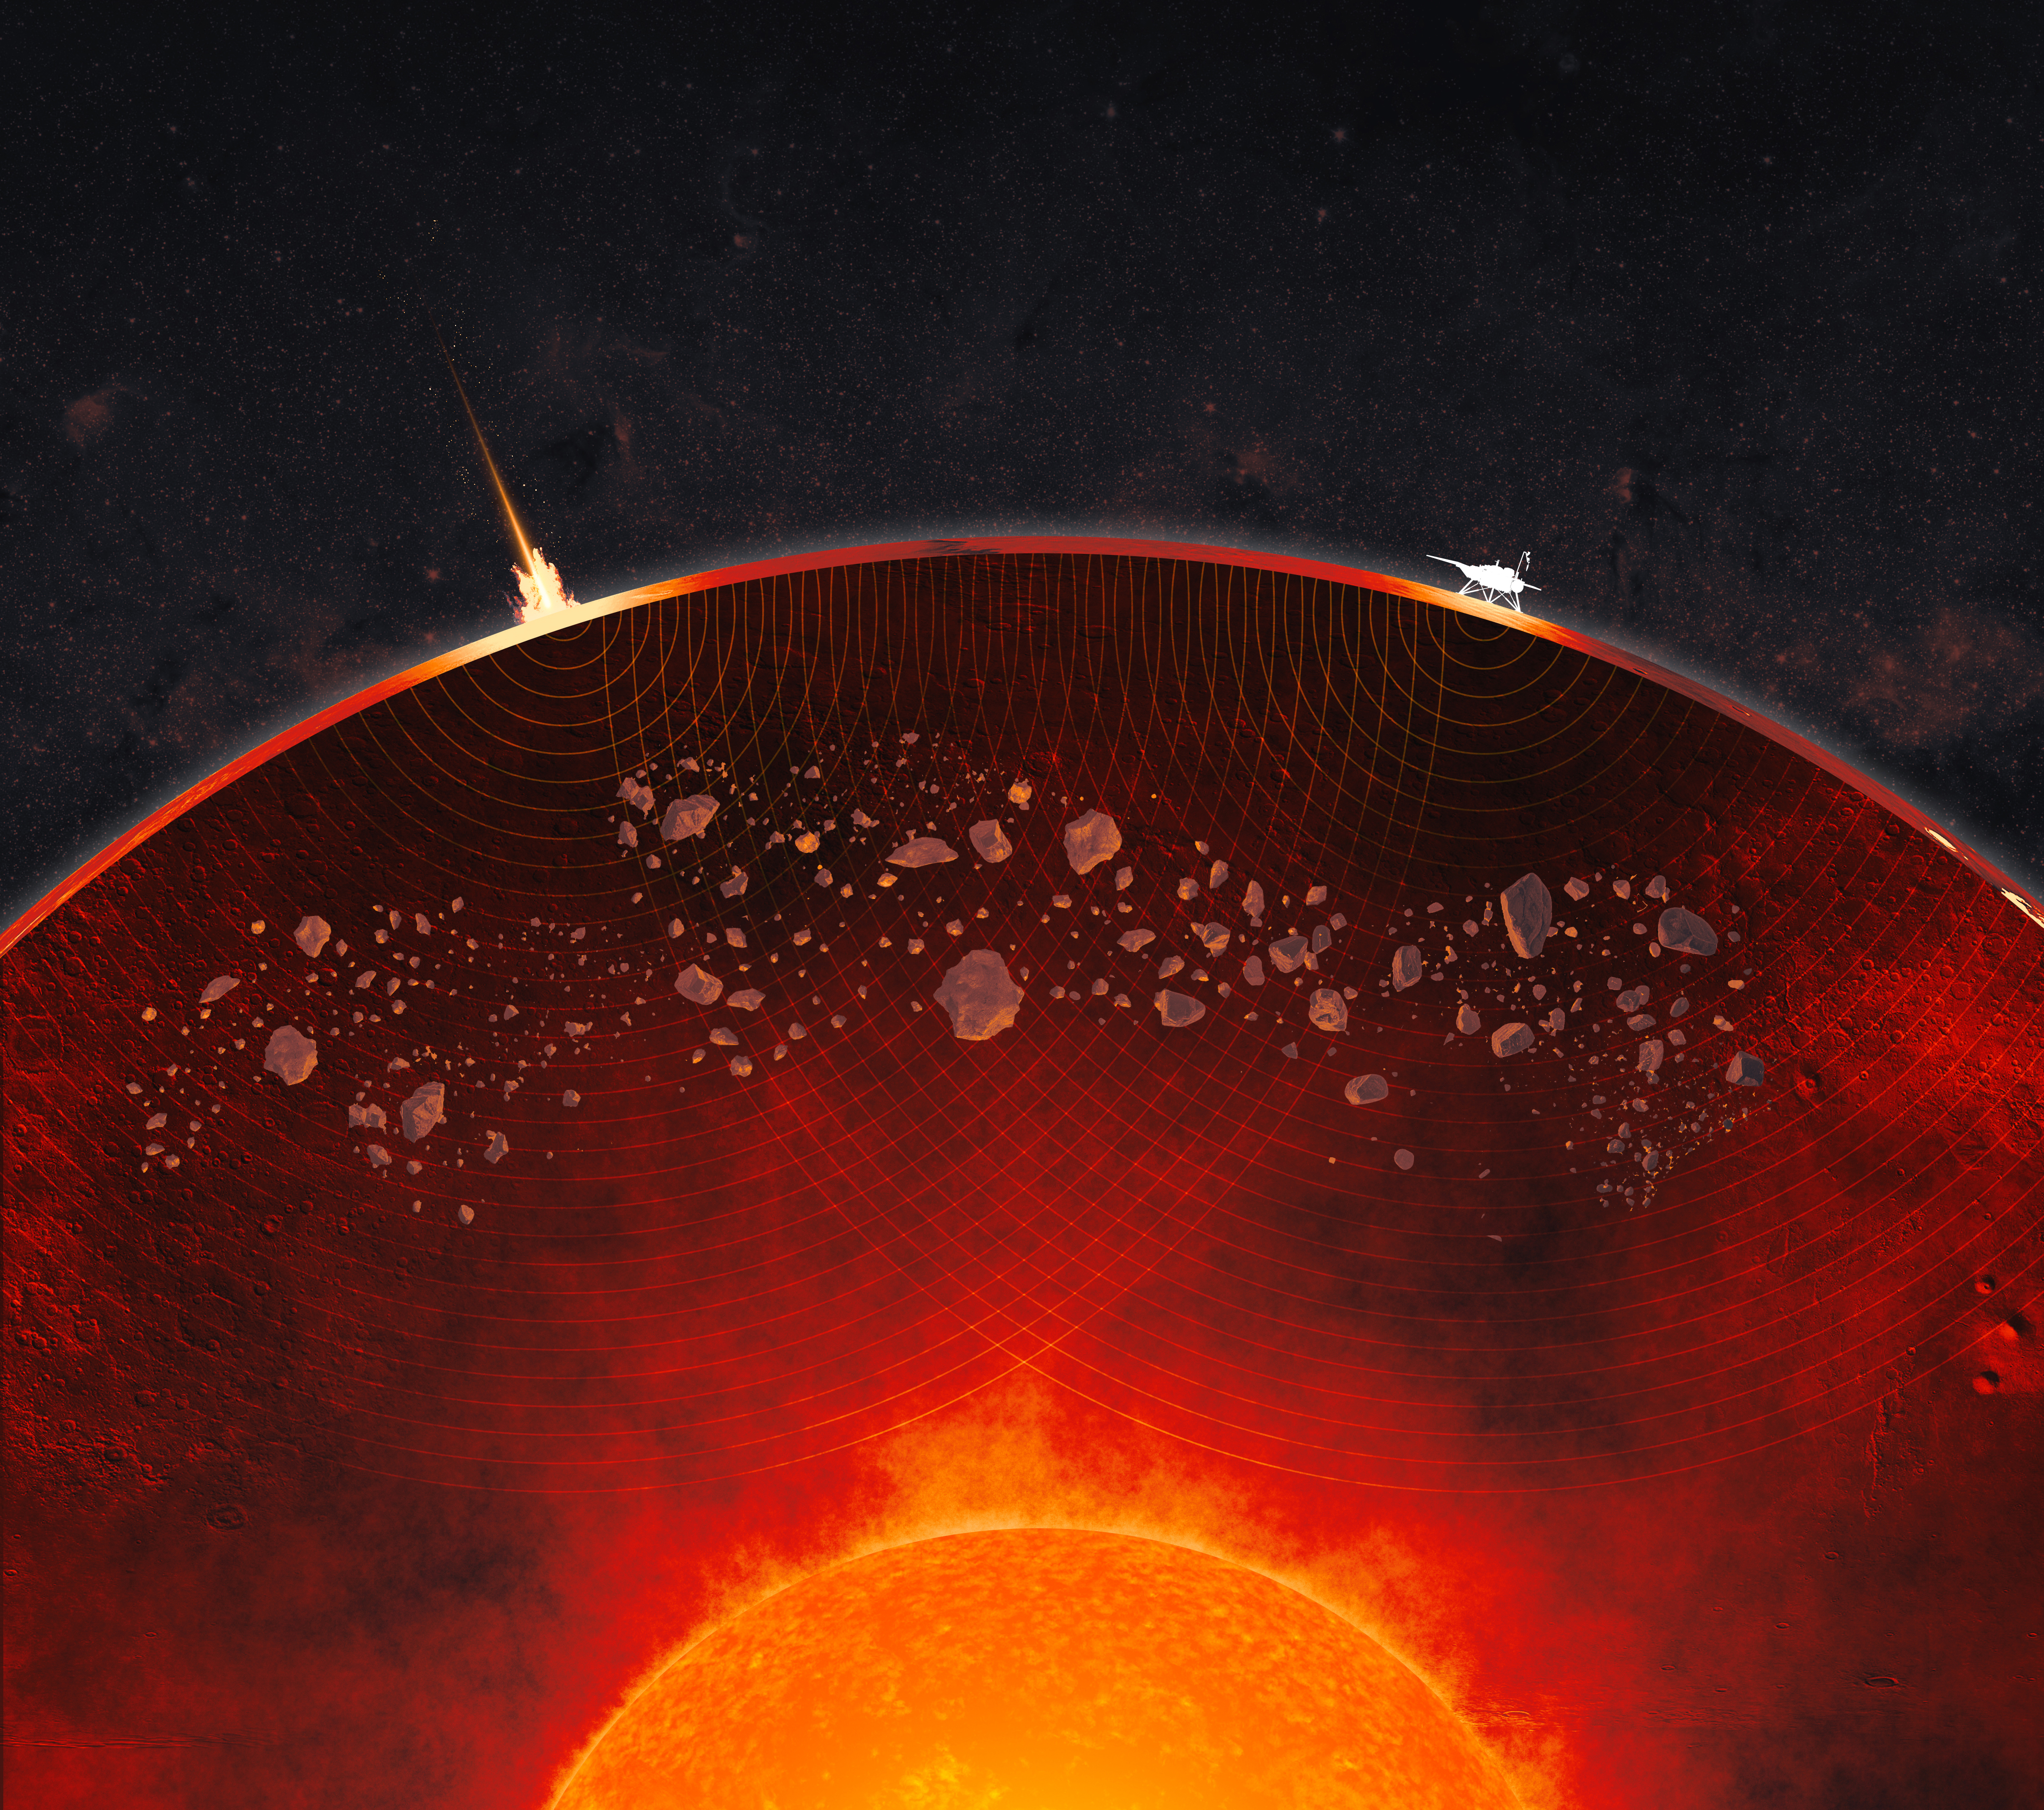

Impactor Debris Scattered Within Mars’ Mantle (Artist’s Concept)

Figure A

This not-to-scale artist’s concept depicts a cutaway view of Mars’ interior, revealing the crust, mantle, and core. Debris from ancient impacts lies scattered in the mantle in the form of lumps that are as large as 2.5 miles (4 kilometers) across, data from NASA’s InSight Mars lander shows. On the Martian surface at left, a meteoroid impact sends seismic signals (shown as curving concentric lines) through the planet; InSight is depicted at right.

Figure A is an uncropped version of the artist’s concept.

InSight placed the first seismometer on Mars’ surface in 2018. The extremely sensitive instrument recorded 1,319 marsquakes before the lander ran out of power in 2022, the result of dust caked on its solar panels. Quakes produce seismic waves that change as they pass through different kinds of material, providing scientists with a way to study the interior of a planetary body. To date, the InSight team has measured the size, depth, and composition of Mars’ crust, mantle, and core.

The impact debris in the Martian mantle offers a geologic record that could be preserved only on worlds like Mars, whose lack of tectonic plates has kept its interior from being churned up the way Earth’s is through a process known as convection.

NASA’s Jet Propulsion Laboratory managed InSight for the agency’s Science Mission Directorate. InSight was part of NASA’s Discovery Program, managed by the agency’s Marshall Space Flight Center in Huntsville, Alabama. Lockheed Martin Space in Denver built the InSight spacecraft, including its cruise stage and lander, and supported spacecraft operations for the mission.

A number of European partners, including France’s Centre National d’Études Spatiales (CNES) and the German Aerospace Center (DLR), are supporting the InSight mission. CNES provided the Seismic Experiment for Interior Structure (SEIS) instrument to NASA, with the principal investigator at IPGP (Institut de Physique du Globe de Paris). Significant contributions for SEIS came from IPGP; the Max Planck Institute for Solar System Research (MPS) in Germany; the Swiss Federal Institute of Technology (ETH Zurich) in Switzerland; Imperial College London and Oxford University in the United Kingdom; and JPL. DLR provided the Heat Flow and Physical Properties Package (HP3) instrument, with significant contributions from the Space Research Center (CBK) of the Polish Academy of Sciences and Astronika in Poland. Spain’s Centro de Astrobiología (CAB) supplied the temperature and wind sensors.

Credit: NASA/JPL-Caltech